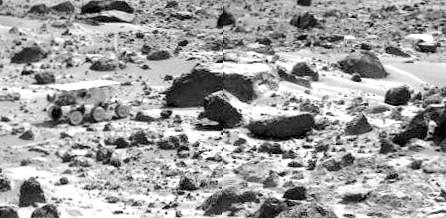

Sojourner near “Chimp”

This image mosaic taken by the Imager for Mars Pathfinder (IMP) shows the Sojourner rover near the large rock “Chimp” on the afternoon of Sol 72 (September 15). Prior to the acquisition of the image, Sojourner successfully traversed the terrain between Chimp and the “Rock Garden,” an assemblage of large rocks to the right of this mosaic.

Mars Pathfinder is the second in NASA’s Discovery program of low-cost spacecraft with highly focused science goals. The Jet Propulsion Laboratory, Pasadena, CA, developed and manages the Mars Pathfinder mission for NASA’s Office of Space Science, Washington, D.C. JPL is a division of the California Institute of Technology (Caltech). The Imager for Mars Pathfinder (IMP) was developed by the University of Arizona Lunar and Planetary Laboratory under contract to JPL. Peter Smith is the Principal Investigator.

Photojournal note: Sojourner spent 83 days of a planned seven-day mission exploring the Martian terrain, acquiring images, and taking chemical, atmospheric and other measurements. The final data transmission received from Pathfinder was at 10:23 UTC on September 27, 1997. Although mission managers tried to restore full communications during the following five months, the successful mission was terminated on March 10, 1998.

Credit: NASA/JPL